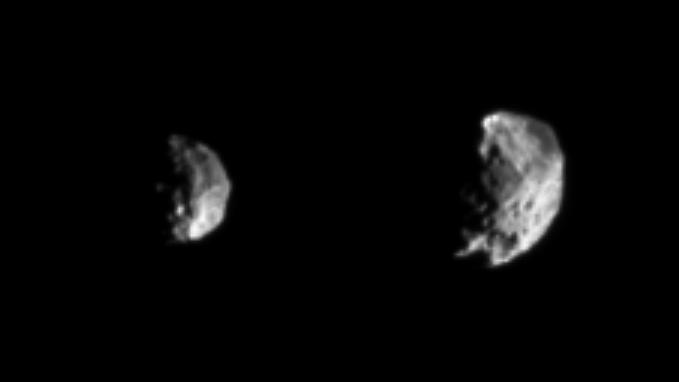

Countdown to Phoebe

As Cassini sails toward its rendezvous with Phoebe, details on the small, dark moon are coming into view at a dizzying pace. The images shown here were taken 13 hours apart on June 10, 2004, just one day prior to closest approach. There is a dramatic increase in detail between these two views. Phoebe completes one rotation about its spin axis in nine hours and 16 minutes. We are looking at opposite hemispheres in these two views.

A large crater, roughly 50 kilometers (31 miles) across, is visible in the image on the left. The image on the right shows a body heavily pitted with craters of varying sizes, including very large ones, and displaying a substantial amount of variation in surface brightness. Features that appear to be cliffs may be the boundaries between large craters. Despite its exaggerated topography, Phoebe is more round than irregular in shape.

Left to right, the two views were obtained at a phase, or Sun-Phoebe spacecraft angle, of 87 degrees, and from distances of 956,000 kilometers (594,000 miles) and 658,000 kilometers (409,000 miles), respectively. The image resolutions are 5.7 and 3.9 kilometers (3.5 to 2.4 miles) per pixel, respectively. To aid visibility, the images were magnified three times via linear interpolation; no contrast enhancement was performed.

Phoebe is approximately 220 kilometers (137 miles) wide. On Phoebe, the spin axis points up and approximately 13 degrees to the left of the boundary between day and night. Cassini draws closer to its only flyby of this mysterious outer moon of Saturn. Closest approach to Phoebe will be at 1:56 p.m. Pacific Time on June 11.The Cassini-Huygens mission is a cooperative project of NASA, the European Space Agency and the Italian Space Agency. The Jet Propulsion Laboratory, a division of the California Institute of Technology in Pasadena, manages the Cassini-Huygens mission for NASA’s Office of Space Science, Washington, D.C. The Cassini orbiter and its two onboard cameras were designed, developed and assembled at JPL. The imaging team is based at the Space Science Institute, Boulder, Colo.

Credit: NASA/JPL/Space Science Institute